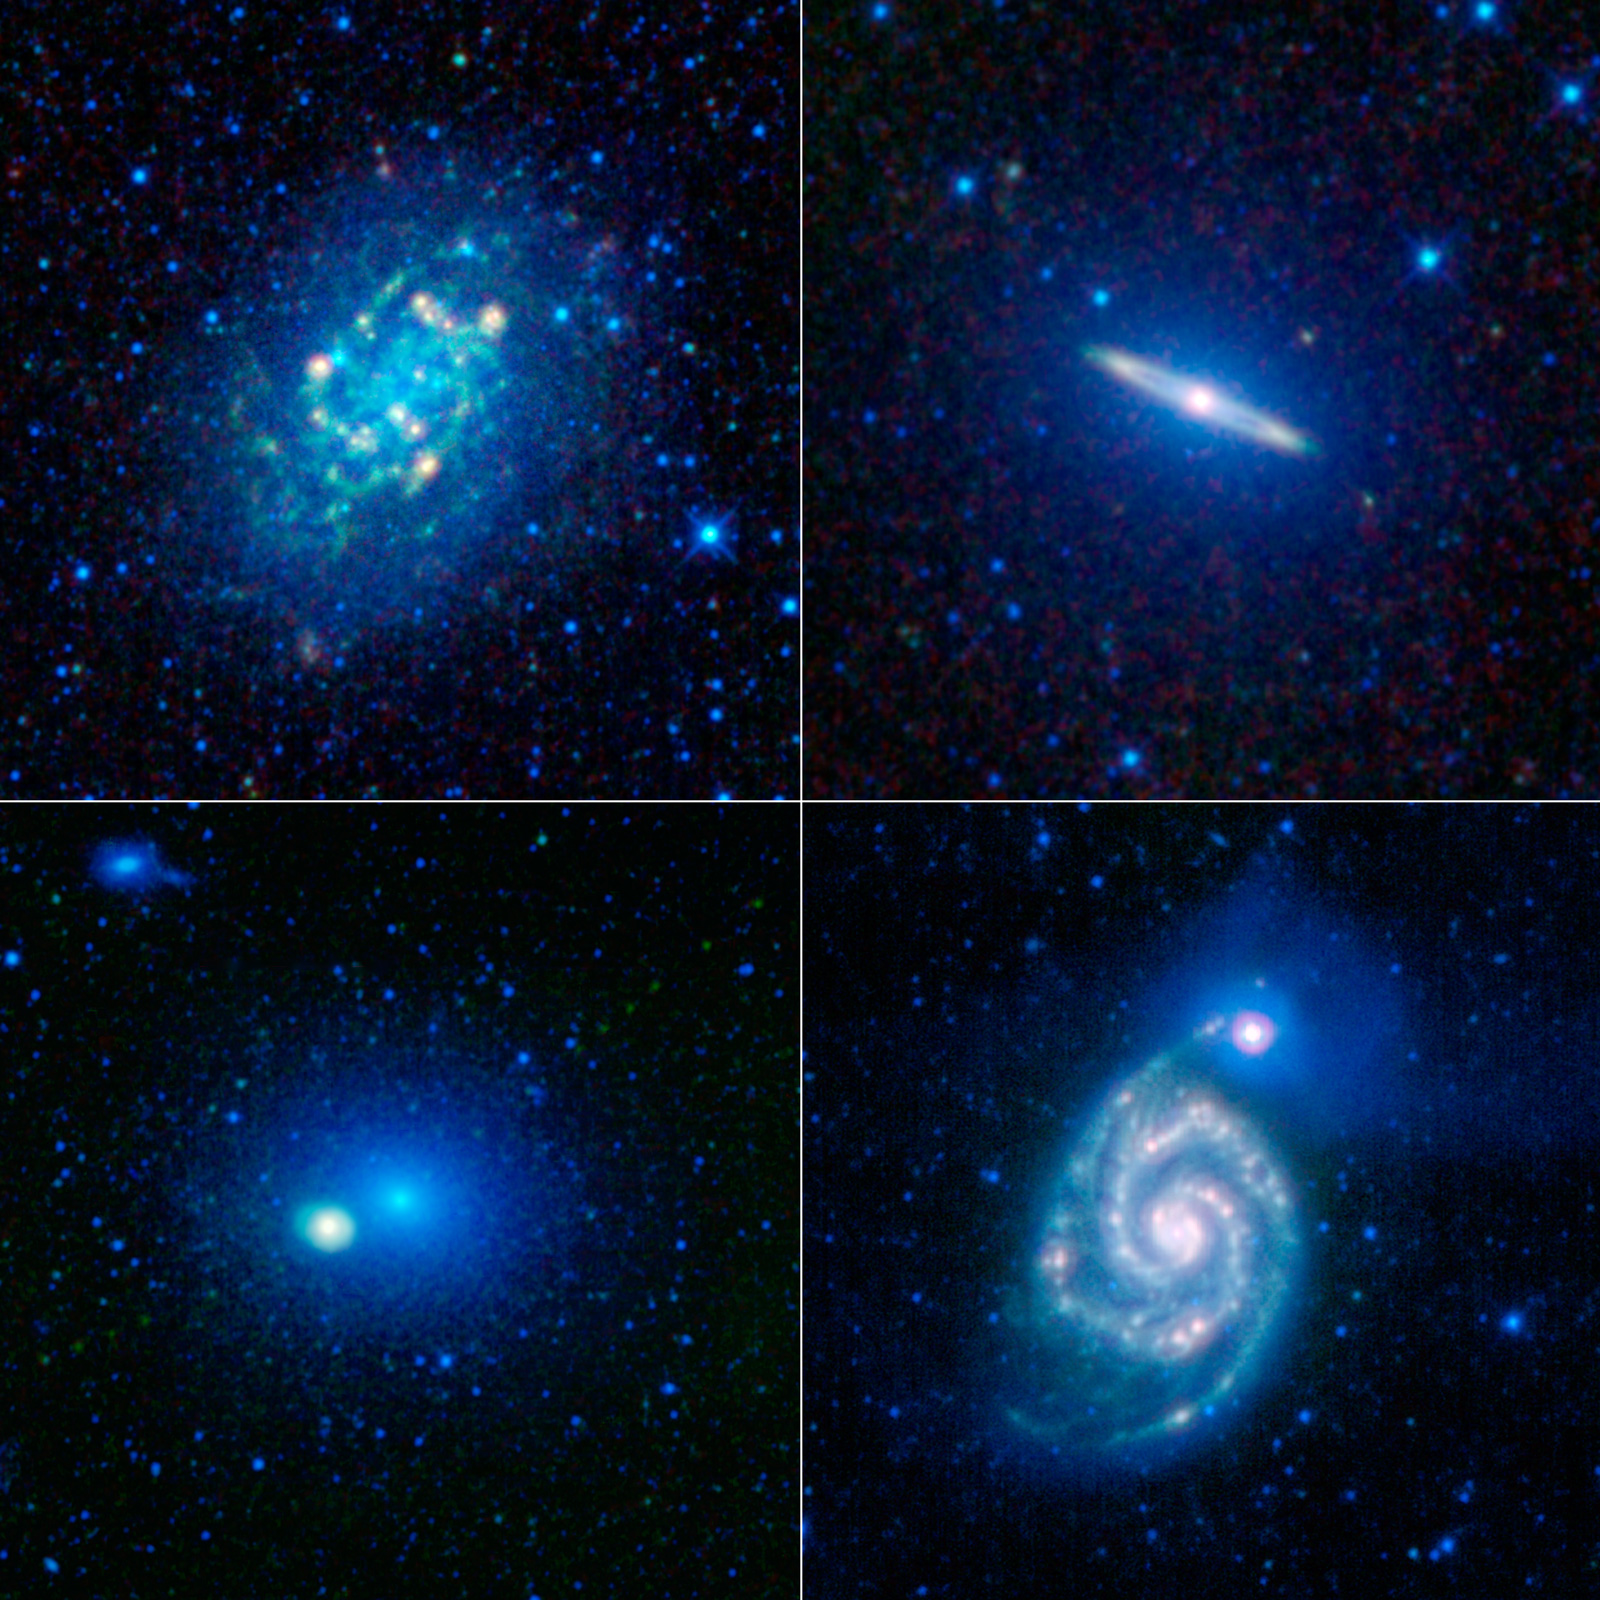

A Collage of Nearby Galaxies

To celebrate the one-year anniversary of the launch of NASA’s Wide-Field Infrared Explorer, or WISE, the mission team has put together this image showing just a sample of the millions of galaxies that have been imaged by WISE during its survey of the entire sky.

NGC 300 is seen in the image in the upper left panel. This is a textbook spiral galaxy. In fact, it is such a good representation of a spiral galaxy that astronomers have studied it in great detail to learn about the structure of all spirals in general. Infrared images like this one from WISE show astronomers where areas of gas and warm dust are concentrated — features that cannot be seen in visible light. This gas and dust is primarily found near star-forming regions in the spiral arms. There isn’t a significant amount of gas and dust in the central core in this type of spiral galaxy, so it appears relatively dim. At about 39,000 light-years across, NGC 300 is only about 40 percent the size of the Milky Way galaxy.

The upper right image shows Messier 104, or M104, also known as the Sombrero galaxy. Although M104 is also classified as a spiral galaxy, it has a very different appearance than NGC 300. In part, this is because the dusty, star-forming spiral disk in M104 is seen nearly edge-on from our point of view. M104 also has a large, ball-shaped bulge component of older stars, seen here in blue. In visible light, a dark dust lane extends across the galaxy, blocking out some of the bright starlight in the disk behind it, and causing it to resemble a sombrero. This dust lane encircles the entire galaxy and glows brightly in infrared; it is seen here as bright circle surrounding a dense galactic core.

The large, fuzzy grouping of stars at the center of the lower left panel is the galaxy Messier 60, or M60. This galaxy does not have a spiral disk, just a bulge, making it a massive elliptical galaxy. M60 is about 20 percent larger than the Milky Way galaxy, and lies in the Virgo cluster of galaxies. The brighter dense spot inside but off-center from the blue core of M60 is a separate spiral galaxy called NGC 4647. In visible light, M60 is much brighter than NGC 4647. However, in the longest infrared wavelengths that WISE sees, the opposite is true. Recent evidence suggests there is a black hole at the center of M60 with a mass of about 4.5 billion times that of the sun, making it one of the largest black holes known. Two more galaxies are near the upper left corner of this panel, NGC 4638 (the brighter one) and NGC 4637. In addition, two different asteroids were caught crossing the field of view when WISE imaged this portion of the sky (seen as dotted green lines extending out from M60 at about the 2 o’clock and 8 o’clock positions).

The galaxy in the lower right panel is Messier 51, or NGC 5194, also frequently referred to as the Whirlpool galaxy. The Whirlpool is a “grand design” spiral galaxy. It is interacting with its smaller companion — NGC 5195, a dwarf galaxy, which can be seen as a bright spot near the tip of the spiral arm extending up and to the right of the larger galaxy. The Whirpool’s very bright spiral arms show areas of compressed dust and gas. These arms have been enhanced by the recent encounter with NGC 5195.

These images were made from observations by all four infrared detectors aboard WISE. Blue and cyan represent infrared light at wavelengths of 3.4 and 4.6 microns, which is primarily light from stars. Green and red represent light at 12 and 22 microns, which is primarily light emitted from warm dust.

WISE launched into space aboard a Delta II rocket on Dec. 14, 2009, from Vandenberg Air Force Base, Calif.

JPL manages the Wide-field Infrared Survey Explorer for NASA’s Science Mission Directorate, Washington. The principal investigator, Edward Wright, is at UCLA. The mission was competitively selected under NASA’s Explorers Program managed by the Goddard Space Flight Center, Greenbelt, Md. The science instrument was built by the Space Dynamics Laboratory, Logan, Utah, and the spacecraft was built by Ball Aerospace & Technologies Corp., Boulder, Colo. Science operations and data processing take place at the Infrared Processing and Analysis Center at the California Institute of Technology in Pasadena. Caltech manages JPL for NASA.

Credit: NASA/JPL-Caltech/UCLA